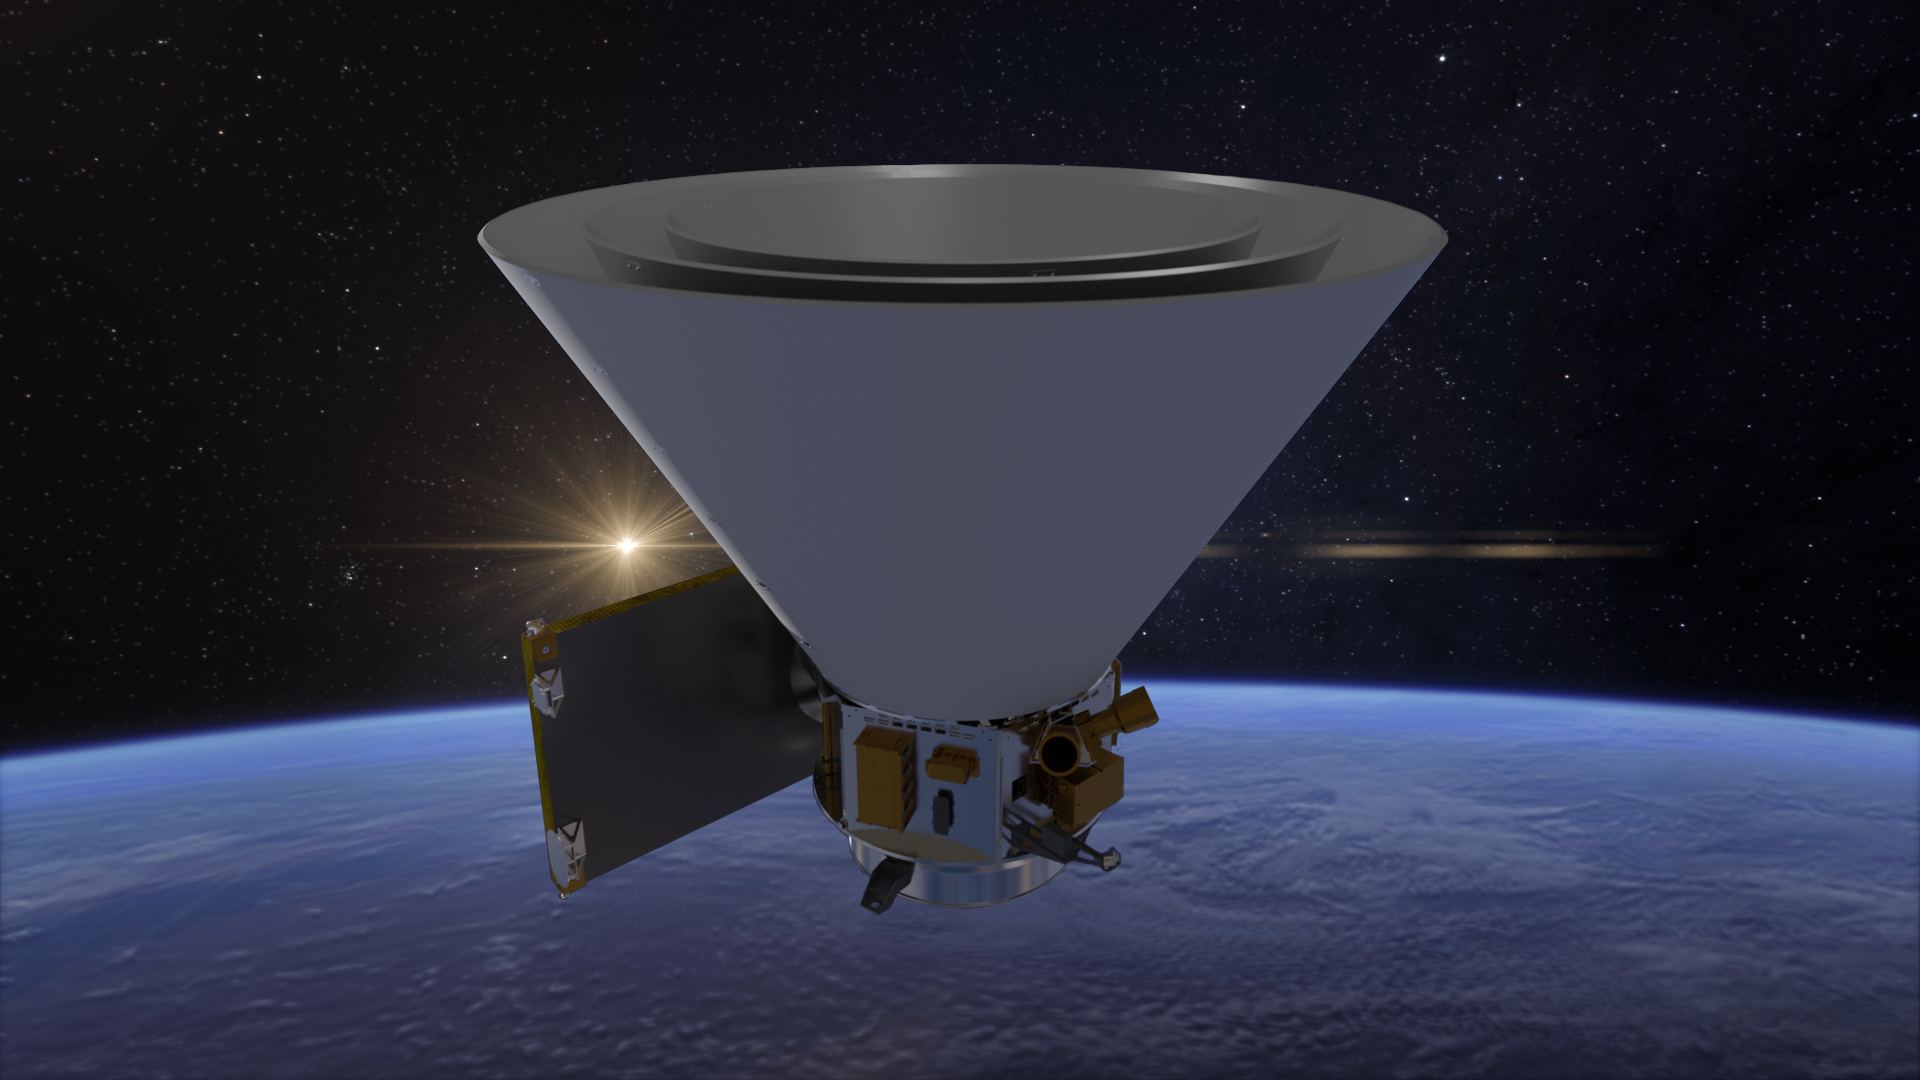

SPHEREx in Orbit (Artist’s Concept)

NASA’s SPHEREx mission will operate in low Earth orbit, detecting hundreds of millions of stars and galaxies and creating the first all-sky spectroscopic survey in the near-infrared. This artist’s concept shows the spacecraft and its distinctive conical photon shields, which protect SPHEREx’s telescope from infrared light and heat from the Sun and Earth.

Short for Spectro-Photometer for the History of the Universe, Epoch of Reionization and Ices Explorer, SPHEREx will create a map of the cosmos like no other. Using a technique called spectroscopy to image the entire sky in 102 wavelengths of infrared light, SPHEREx will gather information about the composition of and distance to millions of galaxies and stars. With this map, scientists will study what happened in the first fraction of a second after the big bang, how galaxies formed and evolved, and the origins of water in planetary systems in our galaxy.

SPHEREx is managed by NASA’s Jet Propulsion Laboratory for the Astrophysics Division within the agency’s Science Mission Directorate in Washington. BAE Systems (formerly Ball Aerospace) built the telescope and the spacecraft bus. The science analysis of the SPHEREx data will be conducted by a team of scientists located at 10 institutions in the U.S., two in South Korea, and one in Taiwan. Data will be processed and archived at IPAC at Caltech, which manages JPL for NASA. The mission principal investigator is based at Caltech with a joint JPL appointment. The SPHEREx dataset will be publicly available.

Credit: NASA/JPL-Caltech